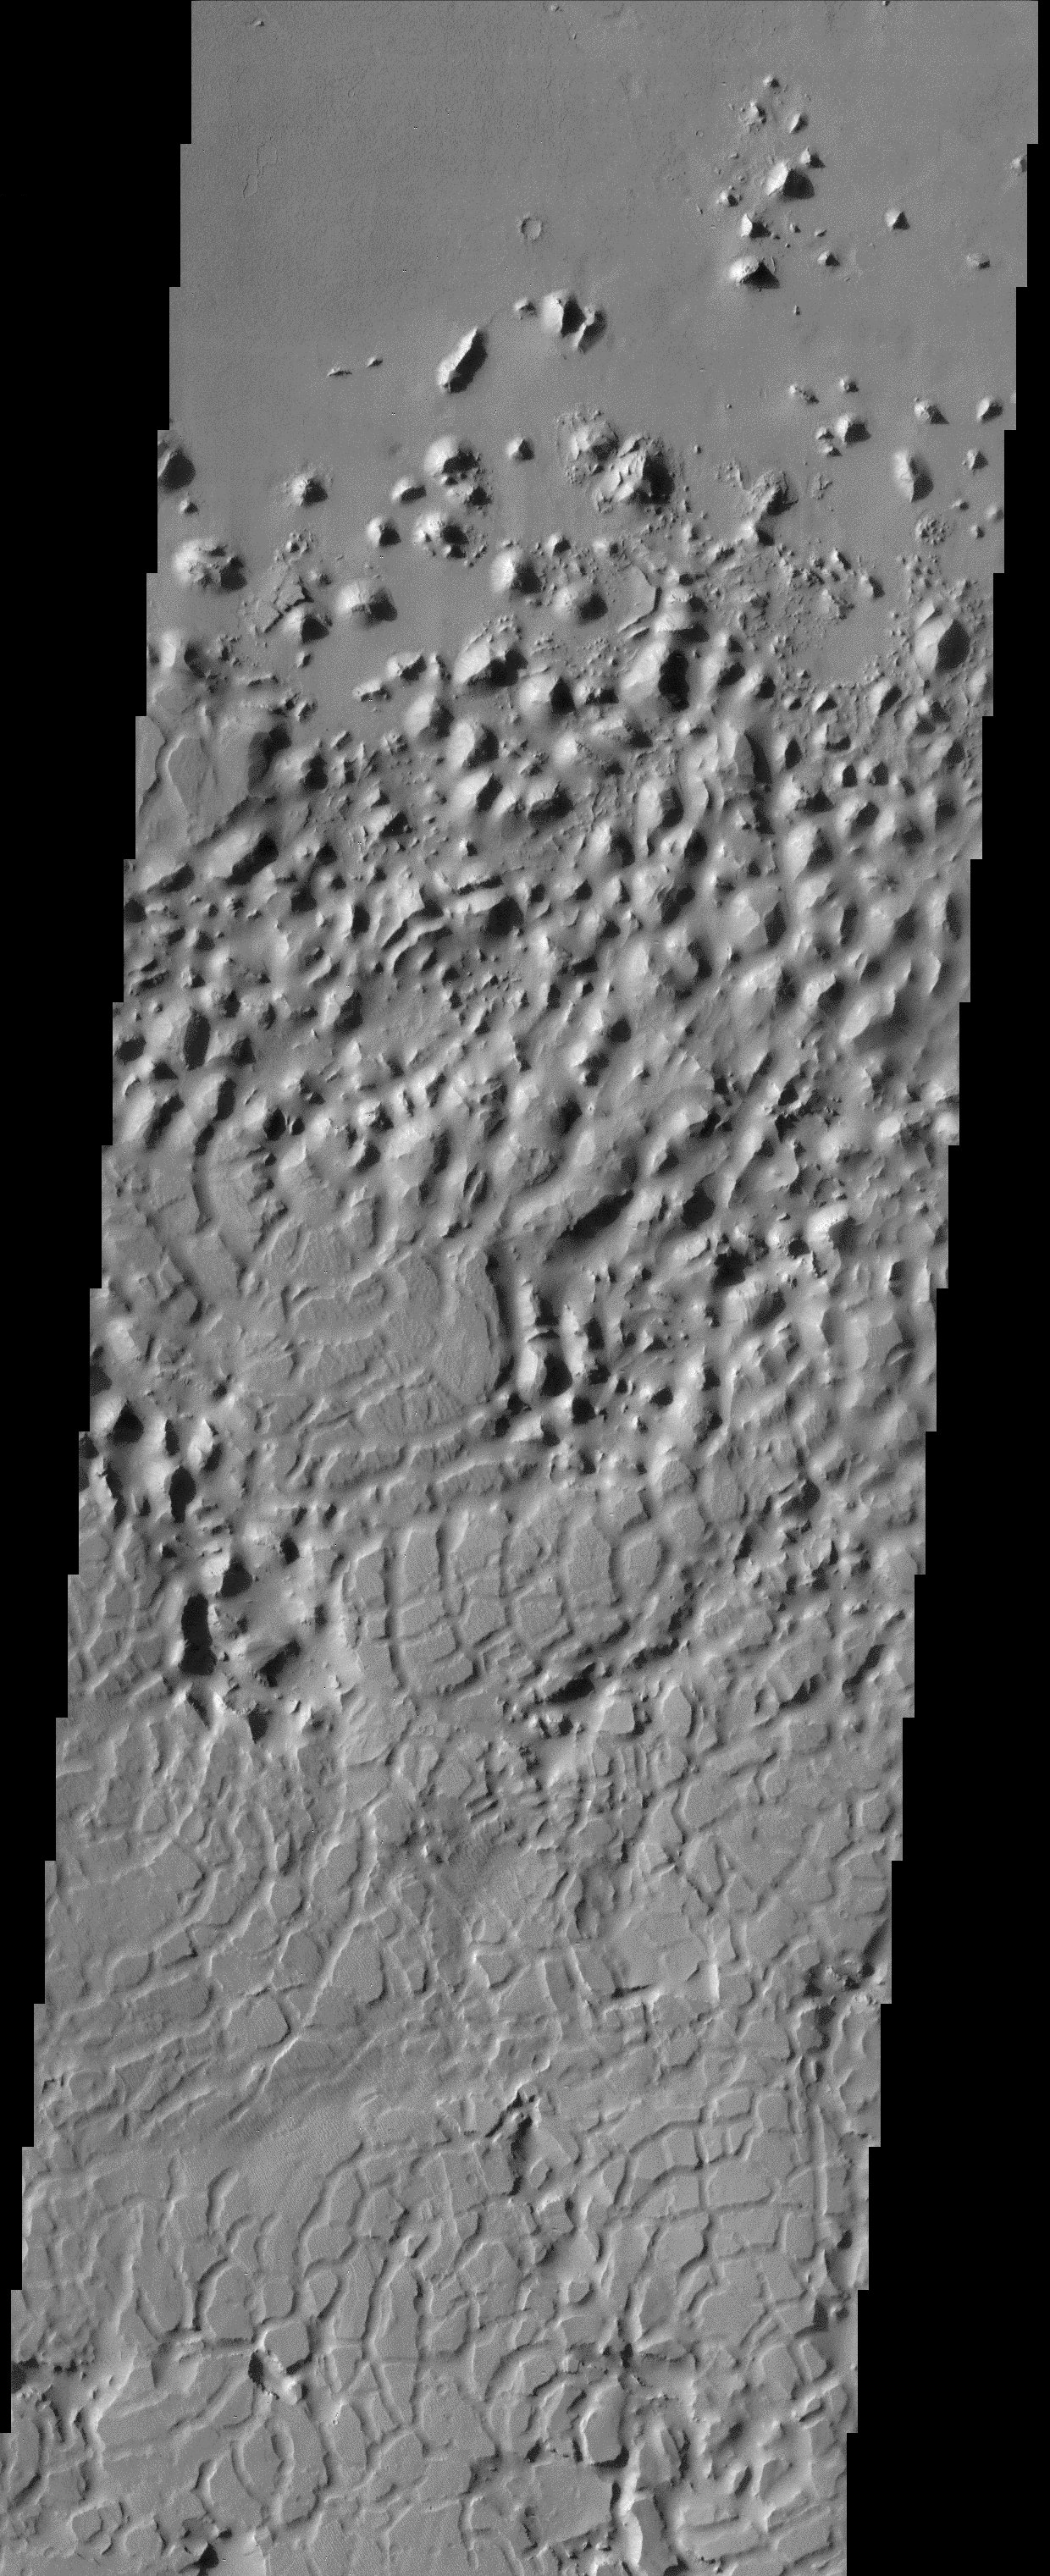

Scaly-skinned Mars

The style of erosion along the highlands-lowlands boundary of southern Elysium Planitia has produced a strange pattern of troughs that look like the skin of a reptile. In reality, a very clear process of landscape degradation is evident in this image. Some process has produced polygon-shaped troughs that create zones of weakness in the uppermost crust. It is likely that wind-blown particles deepen and widen the troughs, producing isolated knobs and mesas. Ultimately, the erosional reworking of the landscape is so complete that all signs of the upper layer are removed, leaving the smooth lowland surface to the north.

Note: this THEMIS visual image has not been radiometrically nor geometrically calibrated for this preliminary release. An empirical correction has been performed to remove instrumental effects. A linear shift has been applied in the cross-track and down-track direction to approximate spacecraft and planetary motion. Fully calibrated and geometrically projected images will be released through the Planetary Data System in accordance with Project policies at a later time.

NASA’s Jet Propulsion Laboratory manages the 2001 Mars Odyssey mission for NASA’s Office of Space Science, Washington, D.C. The Thermal Emission Imaging System (THEMIS) was developed by Arizona State University, Tempe, in collaboration with Raytheon Santa Barbara Remote Sensing. The THEMIS investigation is led by Dr. Philip Christensen at Arizona State University. Lockheed Martin Astronautics, Denver, is the prime contractor for the Odyssey project, and developed and built the orbiter. Mission operations are conducted jointly from Lockheed Martin and from JPL, a division of the California Institute of Technology in Pasadena.

Credit: NASA/JPL/Arizona State University